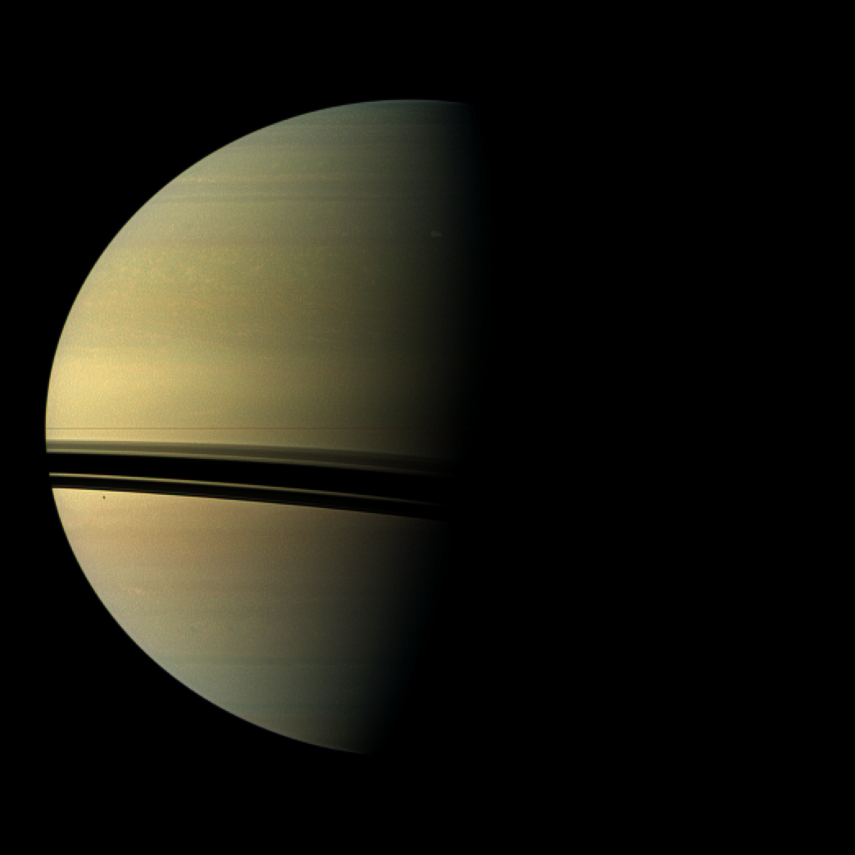

Birth of a Behemoth Storm

Figure 1

The largest storm to ravage Saturn in decades started as a small spot seen in this image from NASA’s Cassini spacecraft on Dec. 5, 2010 — the same day Cassini also detected frequent lightning signals.

The storm is visible as a spot on the terminator between night and day in the northern hemisphere. The spot appears slightly brighter than the surrounding clouds in an area about two-thirds of the way north of the equator.

Cassini’s radio and plasma wave science instrument first detected the lightning radio signals associated with this storm on the day this image was captured. Cassini’s cameras happened to be pointed at the right location thanks to the imaging team’s “Storm Watch” observation campaign, which was designed to look for storms in the northern hemisphere as frequently as possible. Saturn’s weather has been changing since the planet’s August 2009 equinox brought spring to the north. Earlier in the Cassini mission, before equinox, Cassini tracked a large storm in the southern hemisphere (see PIA06197).

The storm at this time measured 1,100 miles (1,800 kilometers) east-to-west and 800 miles (1,300 kilometers) north-to-south. See PIA14903 and PIA14905 to learn more about the development and later size of this storm.

The shadow of the moon Mimas is visible as a black speck on the planet below the shadows of the rings. This view looks toward the southern, unilluminated side of the rings from just below the ring plane.

Images taken using red, green and blue spectral filters are usually combined to create a natural color view. Because a visible red light image was not available, an image taken using a spectral filter sensitive to wavelengths of near-infrared light centered at 752 nanometers was used in place of red. So the color is close to natural color, but is not exact.

The view was acquired at a distance of approximately 1.4 million miles (2.3 million kilometers) from Saturn and at a sun-Saturn-spacecraft, or phase, angle of 80 degrees. Image scale is 103 miles (166 kilometers) per pixel in the full-size image.

A second, zoomed-in inset is also included here (Figure 1). This view was magnified by a factor of five and further contrast enhanced in nearly true color to increase the visibility of features.

The Cassini-Huygens mission is a cooperative project of NASA, the European Space Agency and the Italian Space Agency. NASA’s Jet Propulsion Laboratory, a division of the California Institute of Technology in Pasadena manages the mission for NASA’s Science Mission Directorate, Washington. The Cassini orbiter and its two onboard cameras were designed, developed and assembled at JPL. The imaging team is based at the Space Science Institute, Boulder, Colo.

Credit: NASA/JPL-Caltech/Space Science Institute